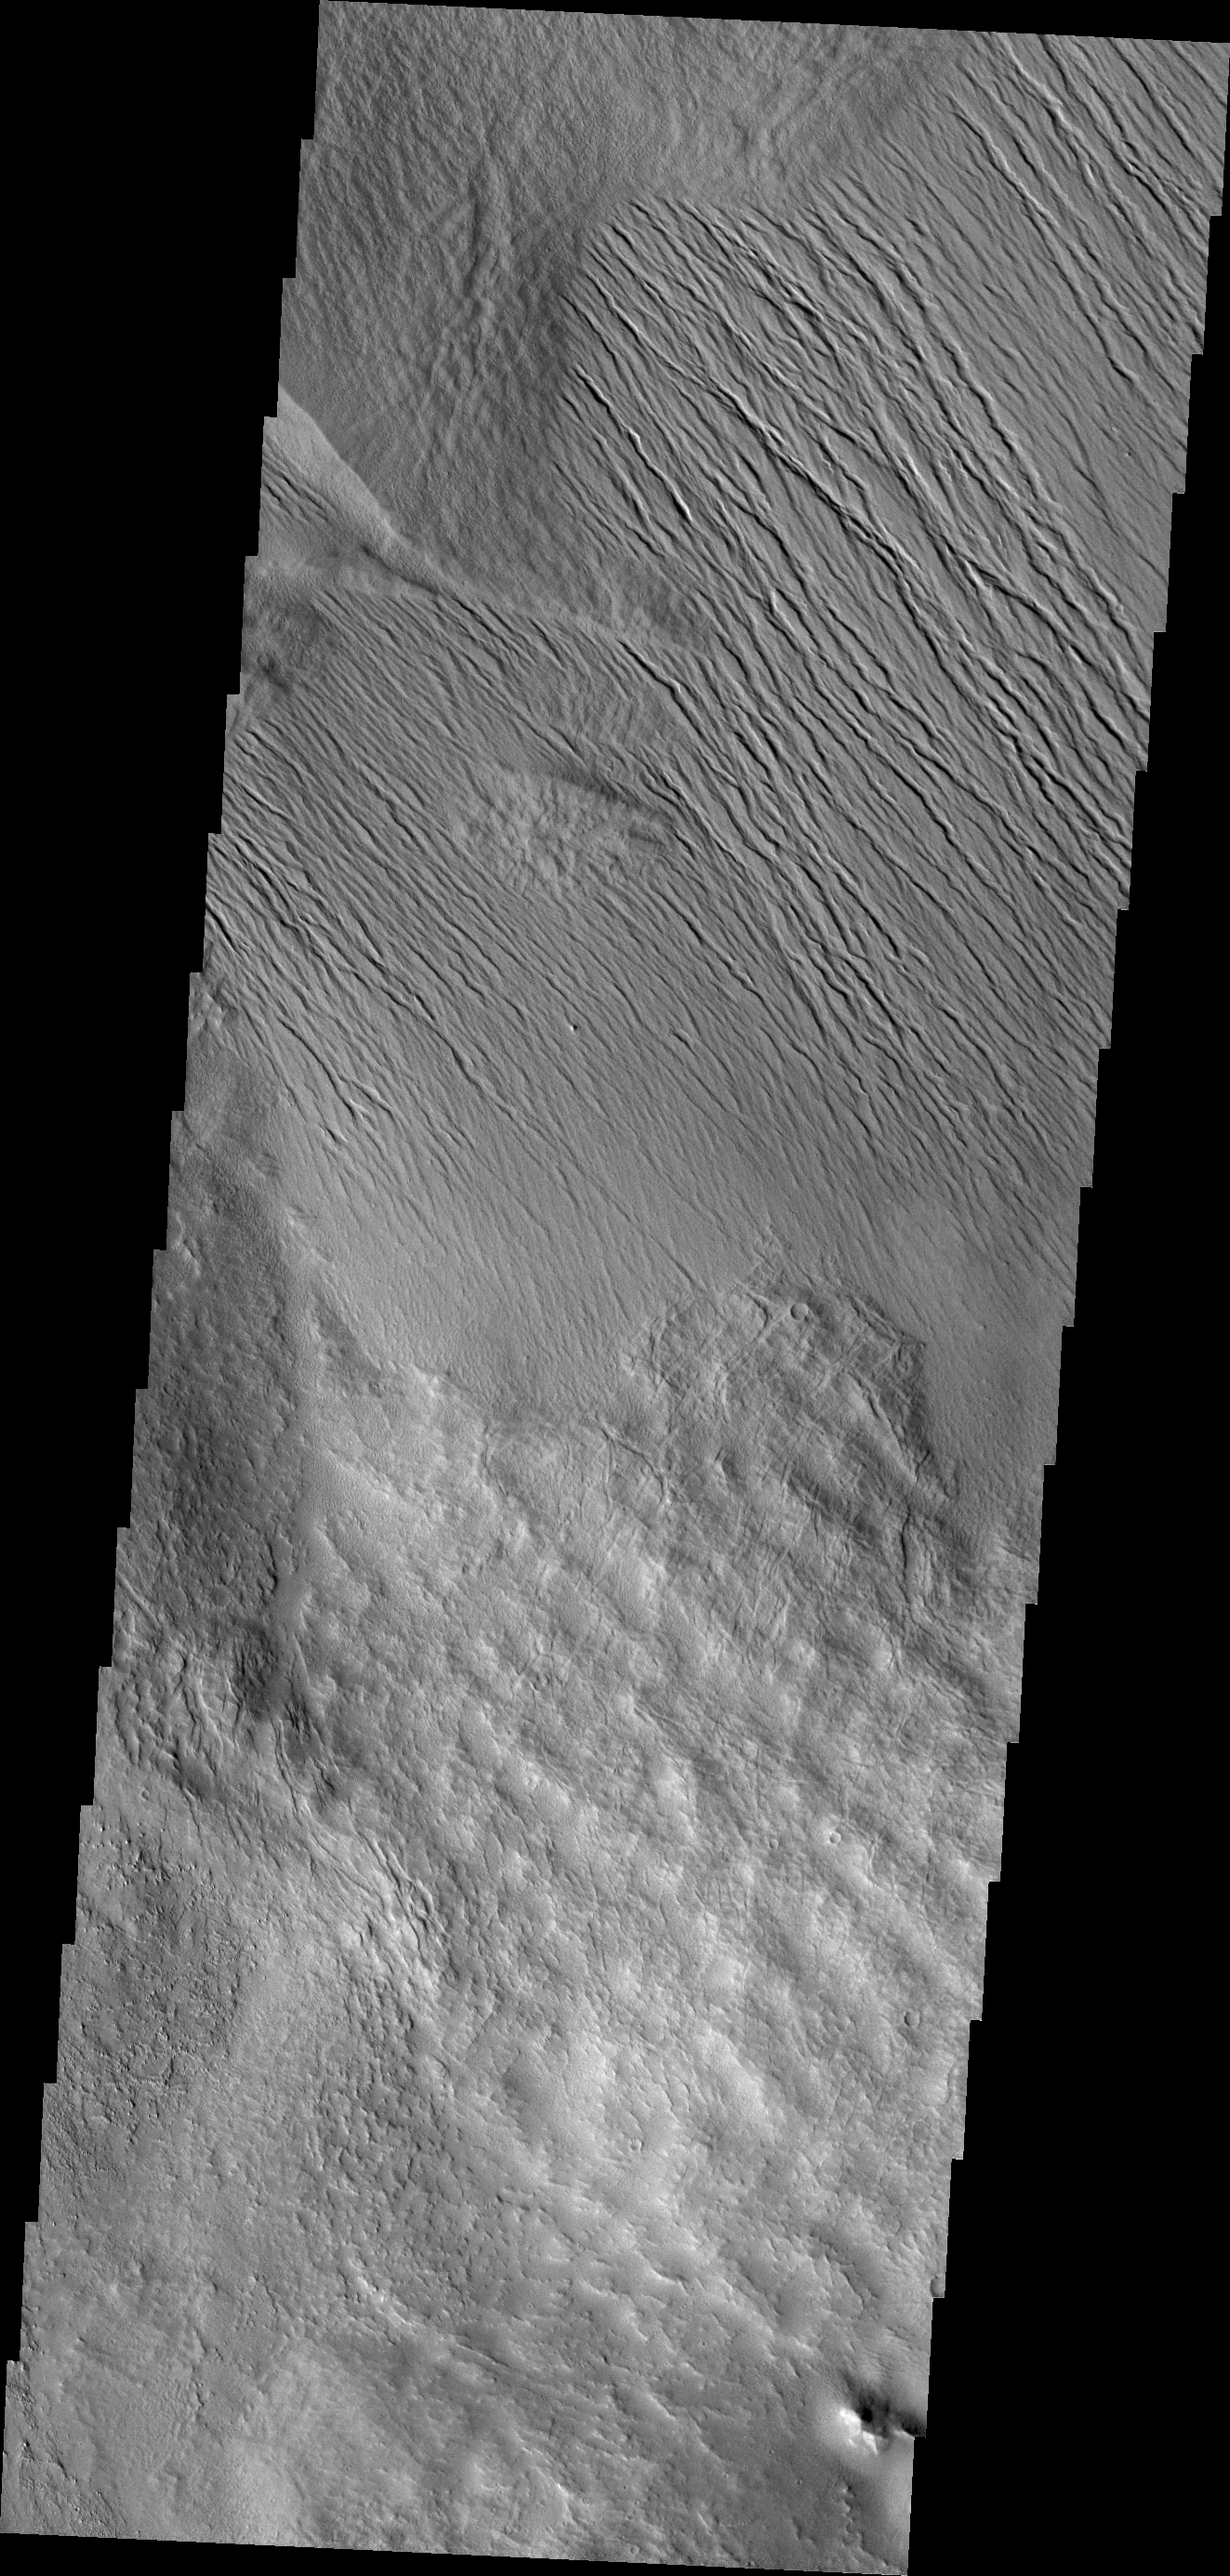

Tharsis Features

It is unclear what process has eroded the surface in this part of the Tharsis region. Wind is likely, but it could also be a record of water erosion.

Credit: NASA/JPL/ASU